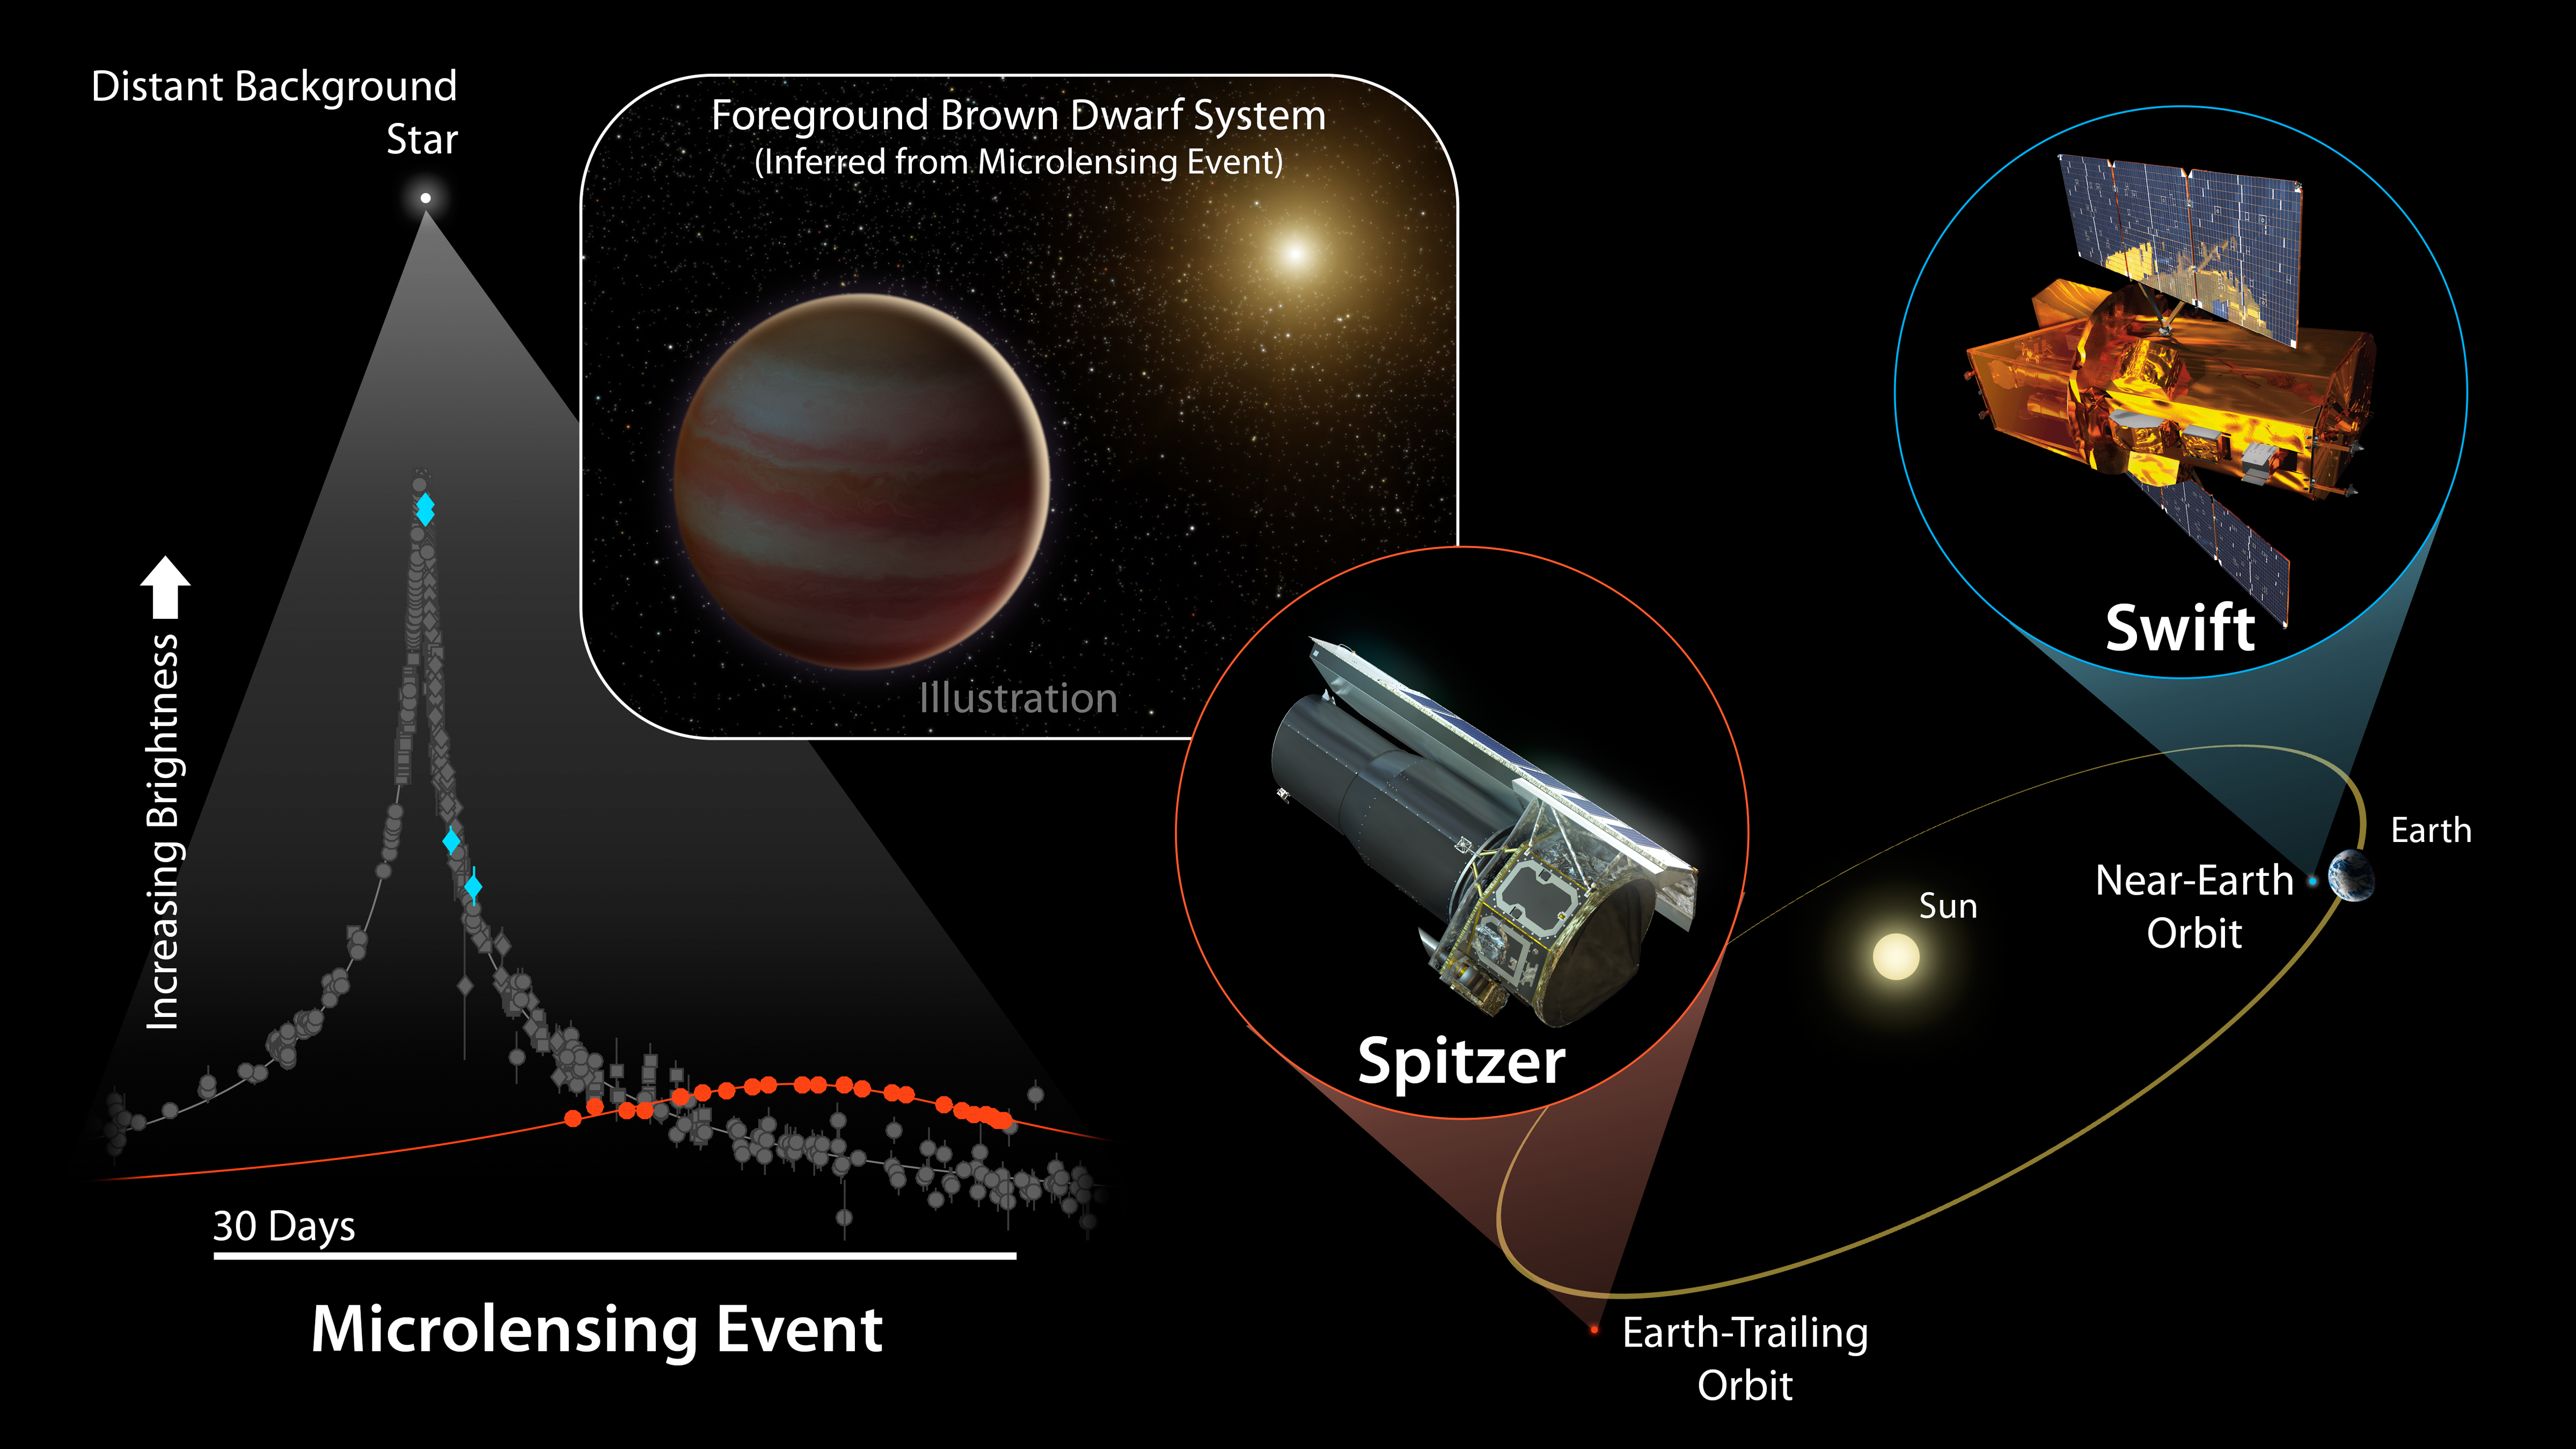

Brown Dwarf Microlensing Diagram

For the first time, two space-based telescopes have teamed up with ground-based observatories to observe a microlensing event, a magnification of the light of a distant star due to the gravitational effects of an unseen object in the foreground.

In this case, the cause of the microlensing event was a brown dwarf, dubbed OGLE-2015-BLG-1319, orbiting a star. In terms of mass, brown dwarfs fall somewhere between the size of the largest planets and the smallest stars. Curiously, scientists have found that, for stars roughly the mass of our sun, less than 1 percent have a brown dwarf orbiting within 3 AU (1 AU is the distance between Earth and the sun). This newly discovered brown dwarf may fall in that distance range.

This microlensing event was observed by ground-based telescopes looking for these uncommon events, and subsequently seen by NASAs Spitzer and Swift space telescopes. As the diagram shows, Spitzer and Swift offer additional vantage points for viewing this chance alignment. While Swift orbits close to Earth, and saw (blue diamonds) essentially the same change in light that the ground-based telescopes measured (grey markers), Spitzers location much farther away from Earth gave it a very different perspective on the event (red circles).

In particular, Spitzers vantage point resulted in a time lag in the microlensing event it observed, compared to what was seen by Swift and the ground-based telescope. This offset allowed astronomers to determine the distance to OGLE-2015-BLG-1319 as well as its mass: around 30-65 times that of Jupiter.

Credit: NASA/JPL-Caltech/Y. Shvartzvald (JPL)